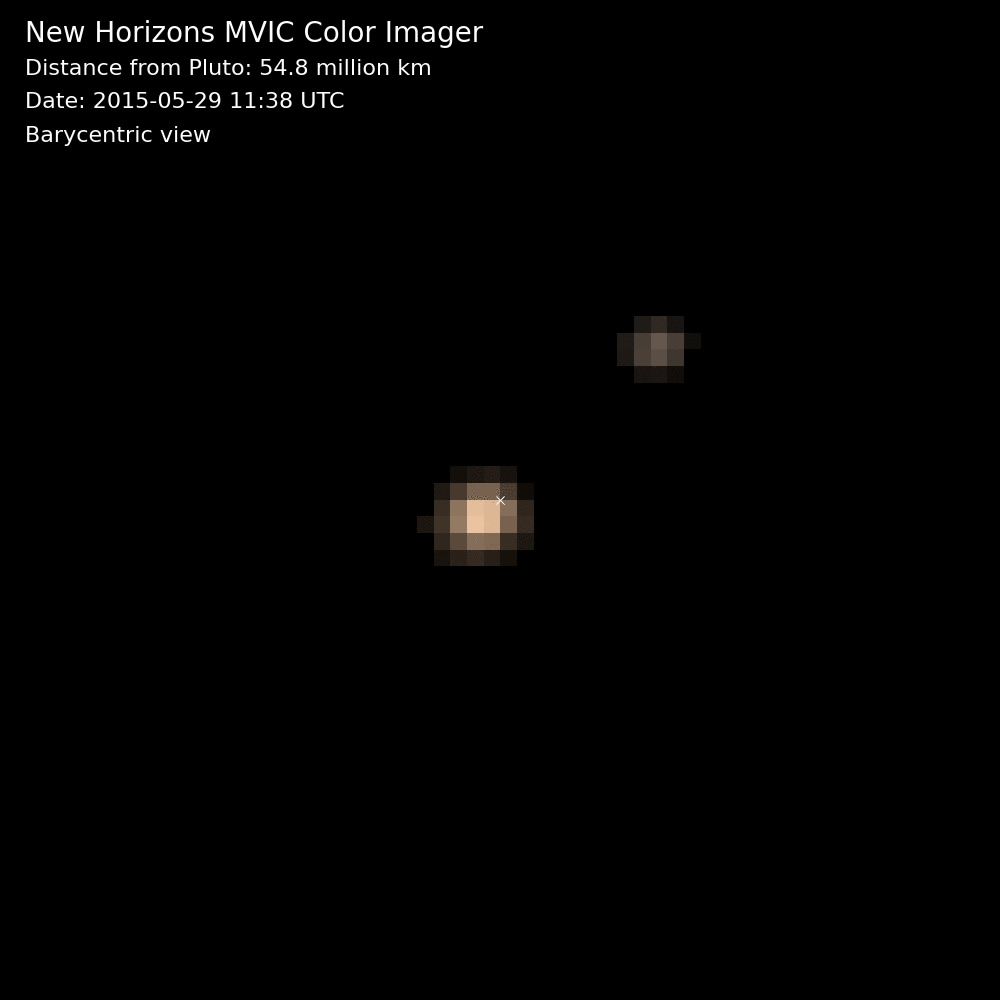

Pluto and Charon in Color: Barycentric View (Animation)

The first color movies from NASA’s New Horizons mission show Pluto and its largest moon, Charon, and the complex orbital dance of the two bodies, known as a double planet. This near-true color movie was assembled from images made in three colors — blue, red and near-infrared — by the Multispectral Visible Imaging Camera on the instrument known as Ralph. The images were taken on nine different occasions from May 29-June 3, 2015.

The movie is barycentric, meaning that both Pluto and Charon are shown in motion around the binary’s barycenter — the shared center of gravity between the two bodies as they do a planetary jig. Because Pluto is much more massive than Charon, the barycenter (marked by a small “x” in the movie) is much closer to Pluto than to Charon. Looking closely at the images in this movie, one can detect a regular shift in Pluto’s brightness-due to the brighter and darker terrains on its differing faces.

Credit: NASA/Johns Hopkins University Applied Physics Laboratory/Southwest Research Institute